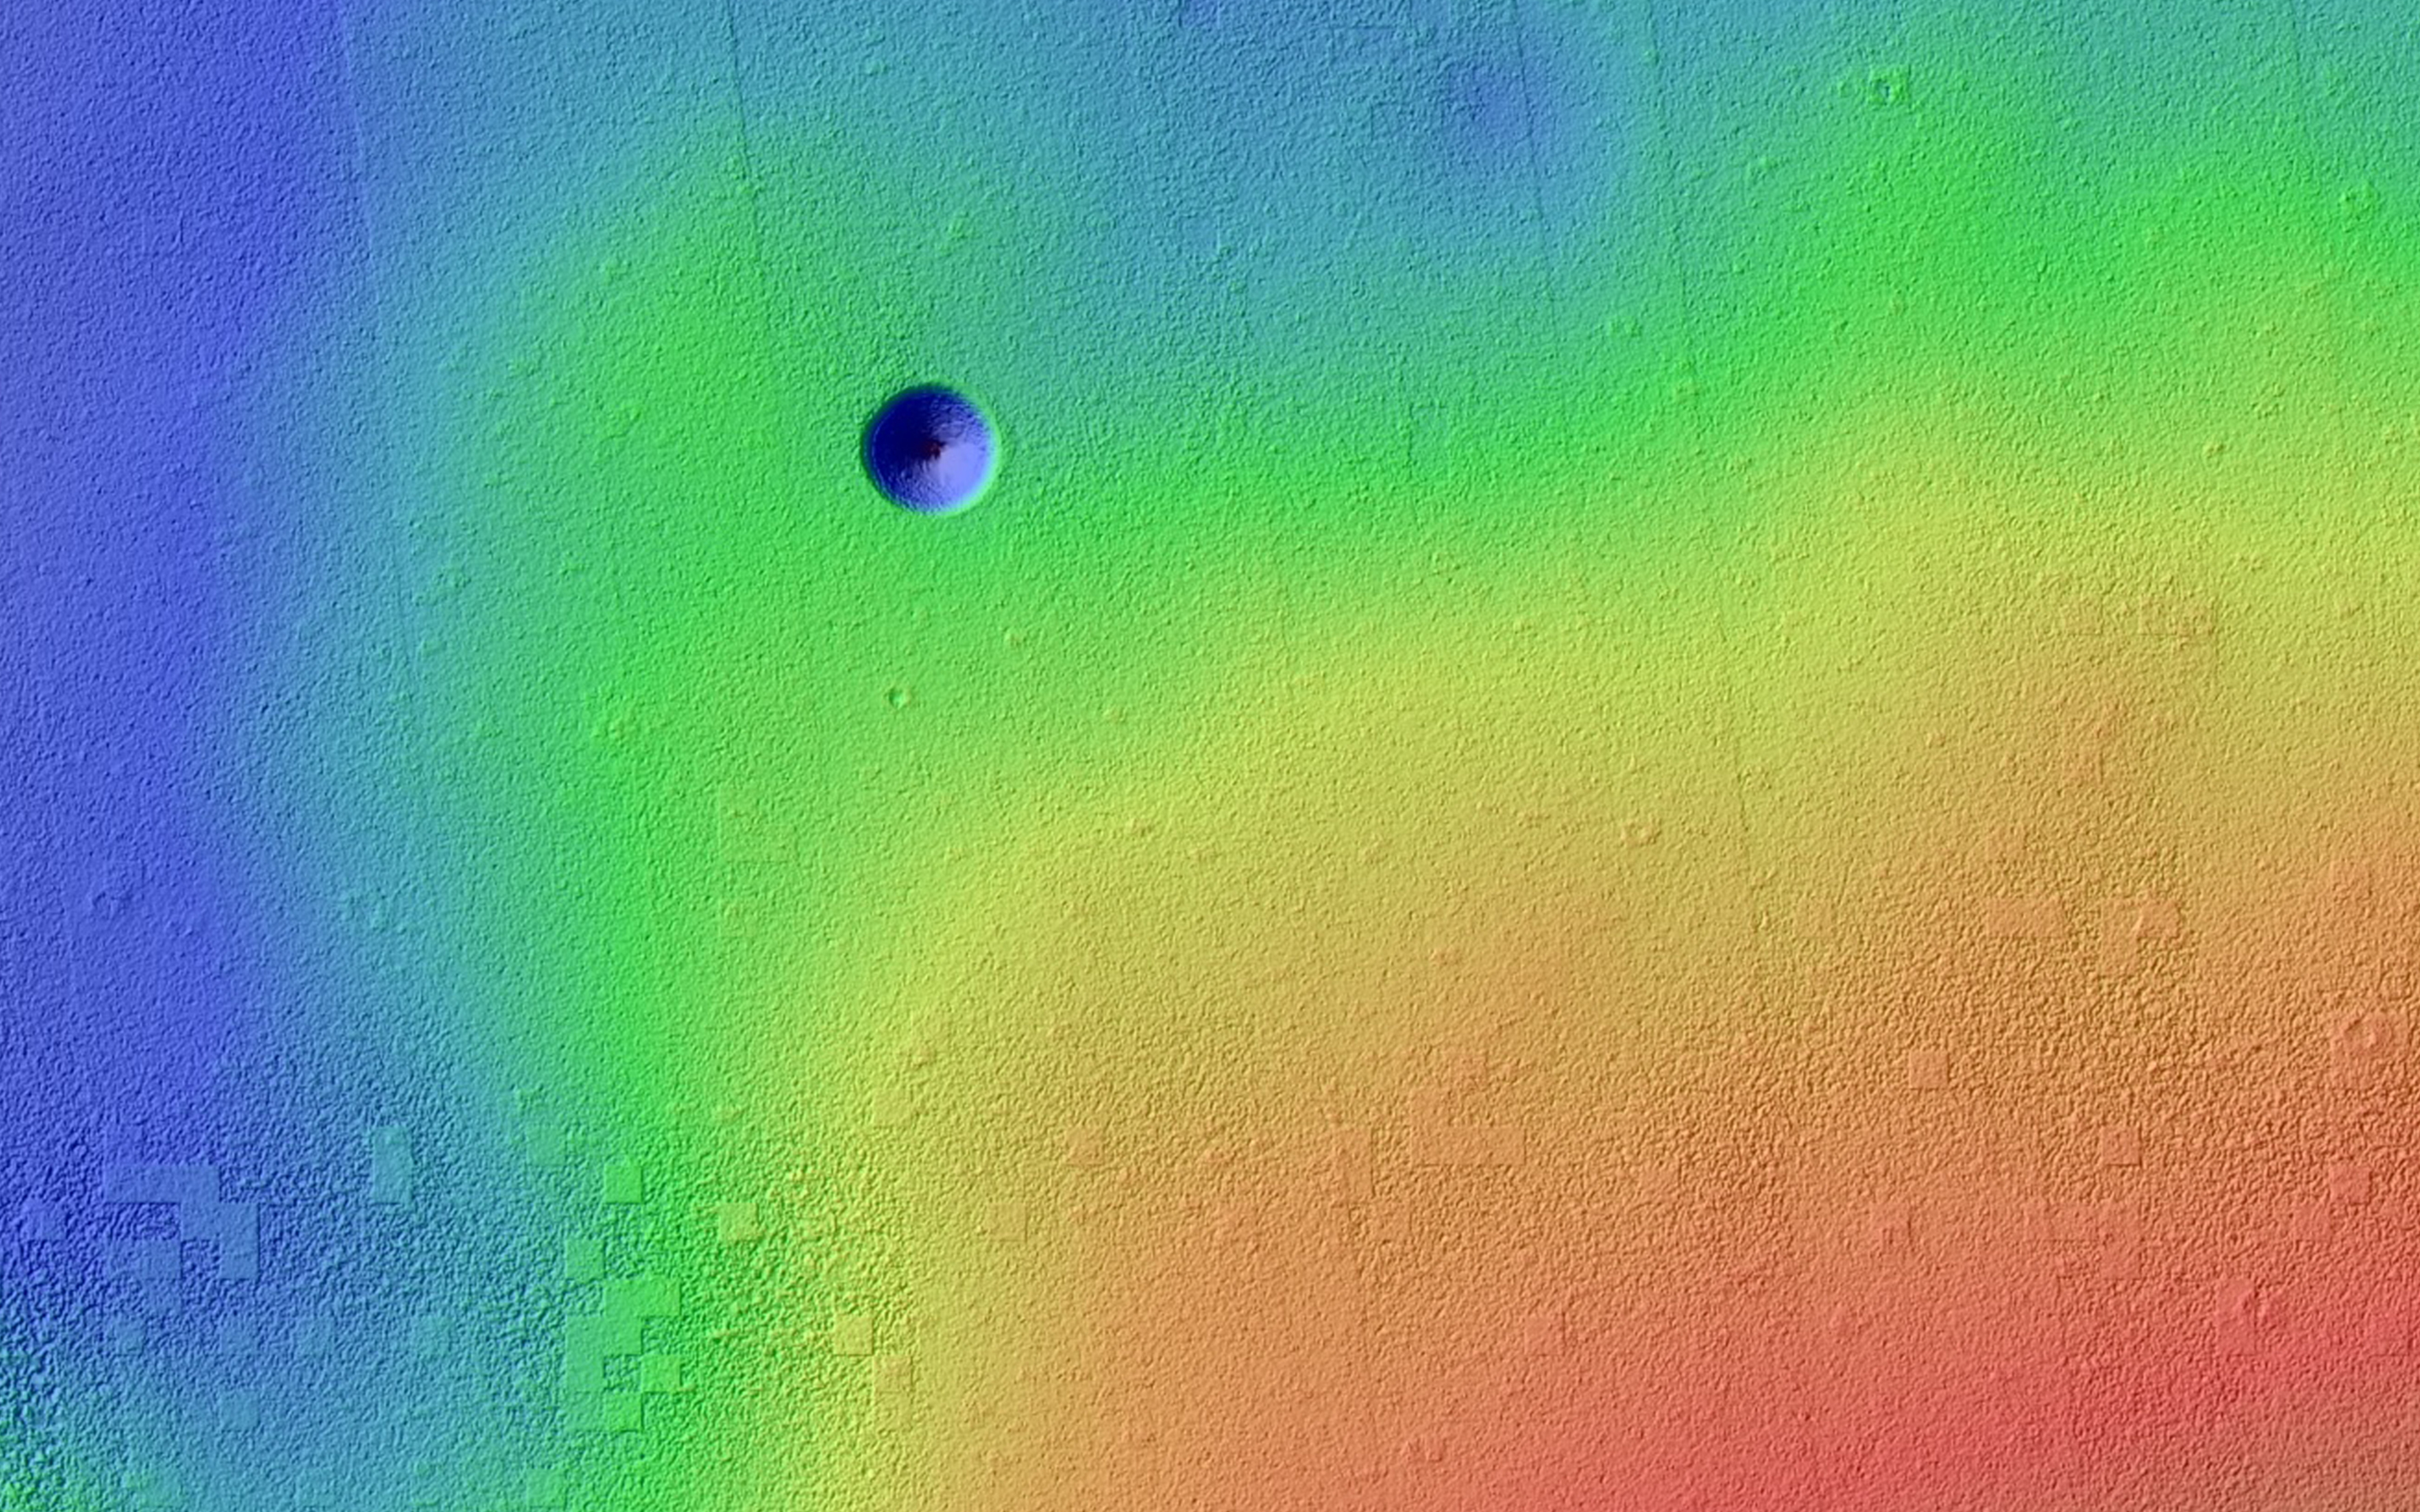

A Giant Cave on a Giant Volcano

Pavonis Mons is a giant shield volcano similar to (although larger than) those on the Big Island of Hawaii. These volcanoes are mostly made of stacks of overlapping lava flows. These images and digital terrain model (DTM) show a collapse feature on Pavonis Mons. The walls of this conical pit are steep (about as steep as it is possible to get before loose material rolls downhill). The material that used to be here has drained downward through the opening seen in the center into a subterranean void and formed a debris pile. The top of this debris pile can be seen through the opening about 28 meters (92 feet) further down.

From this DTM we can measure how much material drained out of the conical pit and so estimate how tall the debris pile is. These estimates are enormous: the debris pile itself is at least 62 meters (203 feet) tall. Given that the top of this pile is 28 meters below the rim of the central hole, this tells us that the empty cavity was once 90 meters (295 feet) deep, prior to the collapse and infilling! Only a handful of caves on the Earth reach or exceed this size and they all formed by having liquid water dissolve underground limestone, neither of which are readily available on Mars.

Sometimes the tops of lava flows freeze on the surface even while the lava continues to move underground in a lava tube. If these tubes drain, then lava tube caves can be left behind. Sections of the roof may later collapse, creating roof openings, and these openings can be imaged from orbit. Could this be a view into a lava tube? If so, it would dwarf all lava tubes on the Earth! It’s also possible that this collapse is above some more substantial part of the volcano’s internal plumbing system and collapses deep with the mountain are allowing voids to open up near the surface. It would no doubt be very exciting for future astronauts to explore this mammoth cave and figure out its origin.

HiRISE is one of six instruments on NASA’s Mars Reconnaissance Orbiter. The University of Arizona, Tucson, operates HiRISE, which was built by Ball Aerospace & Technologies Corp., Boulder, Colo. NASA’s Jet Propulsion Laboratory, a division of the California Institute of Technology in Pasadena, manages the Mars Reconnaissance Orbiter Project for NASA’s Science Mission Directorate, Washington.

Credit: NASA/JPL-Caltech/Univ. of Arizona